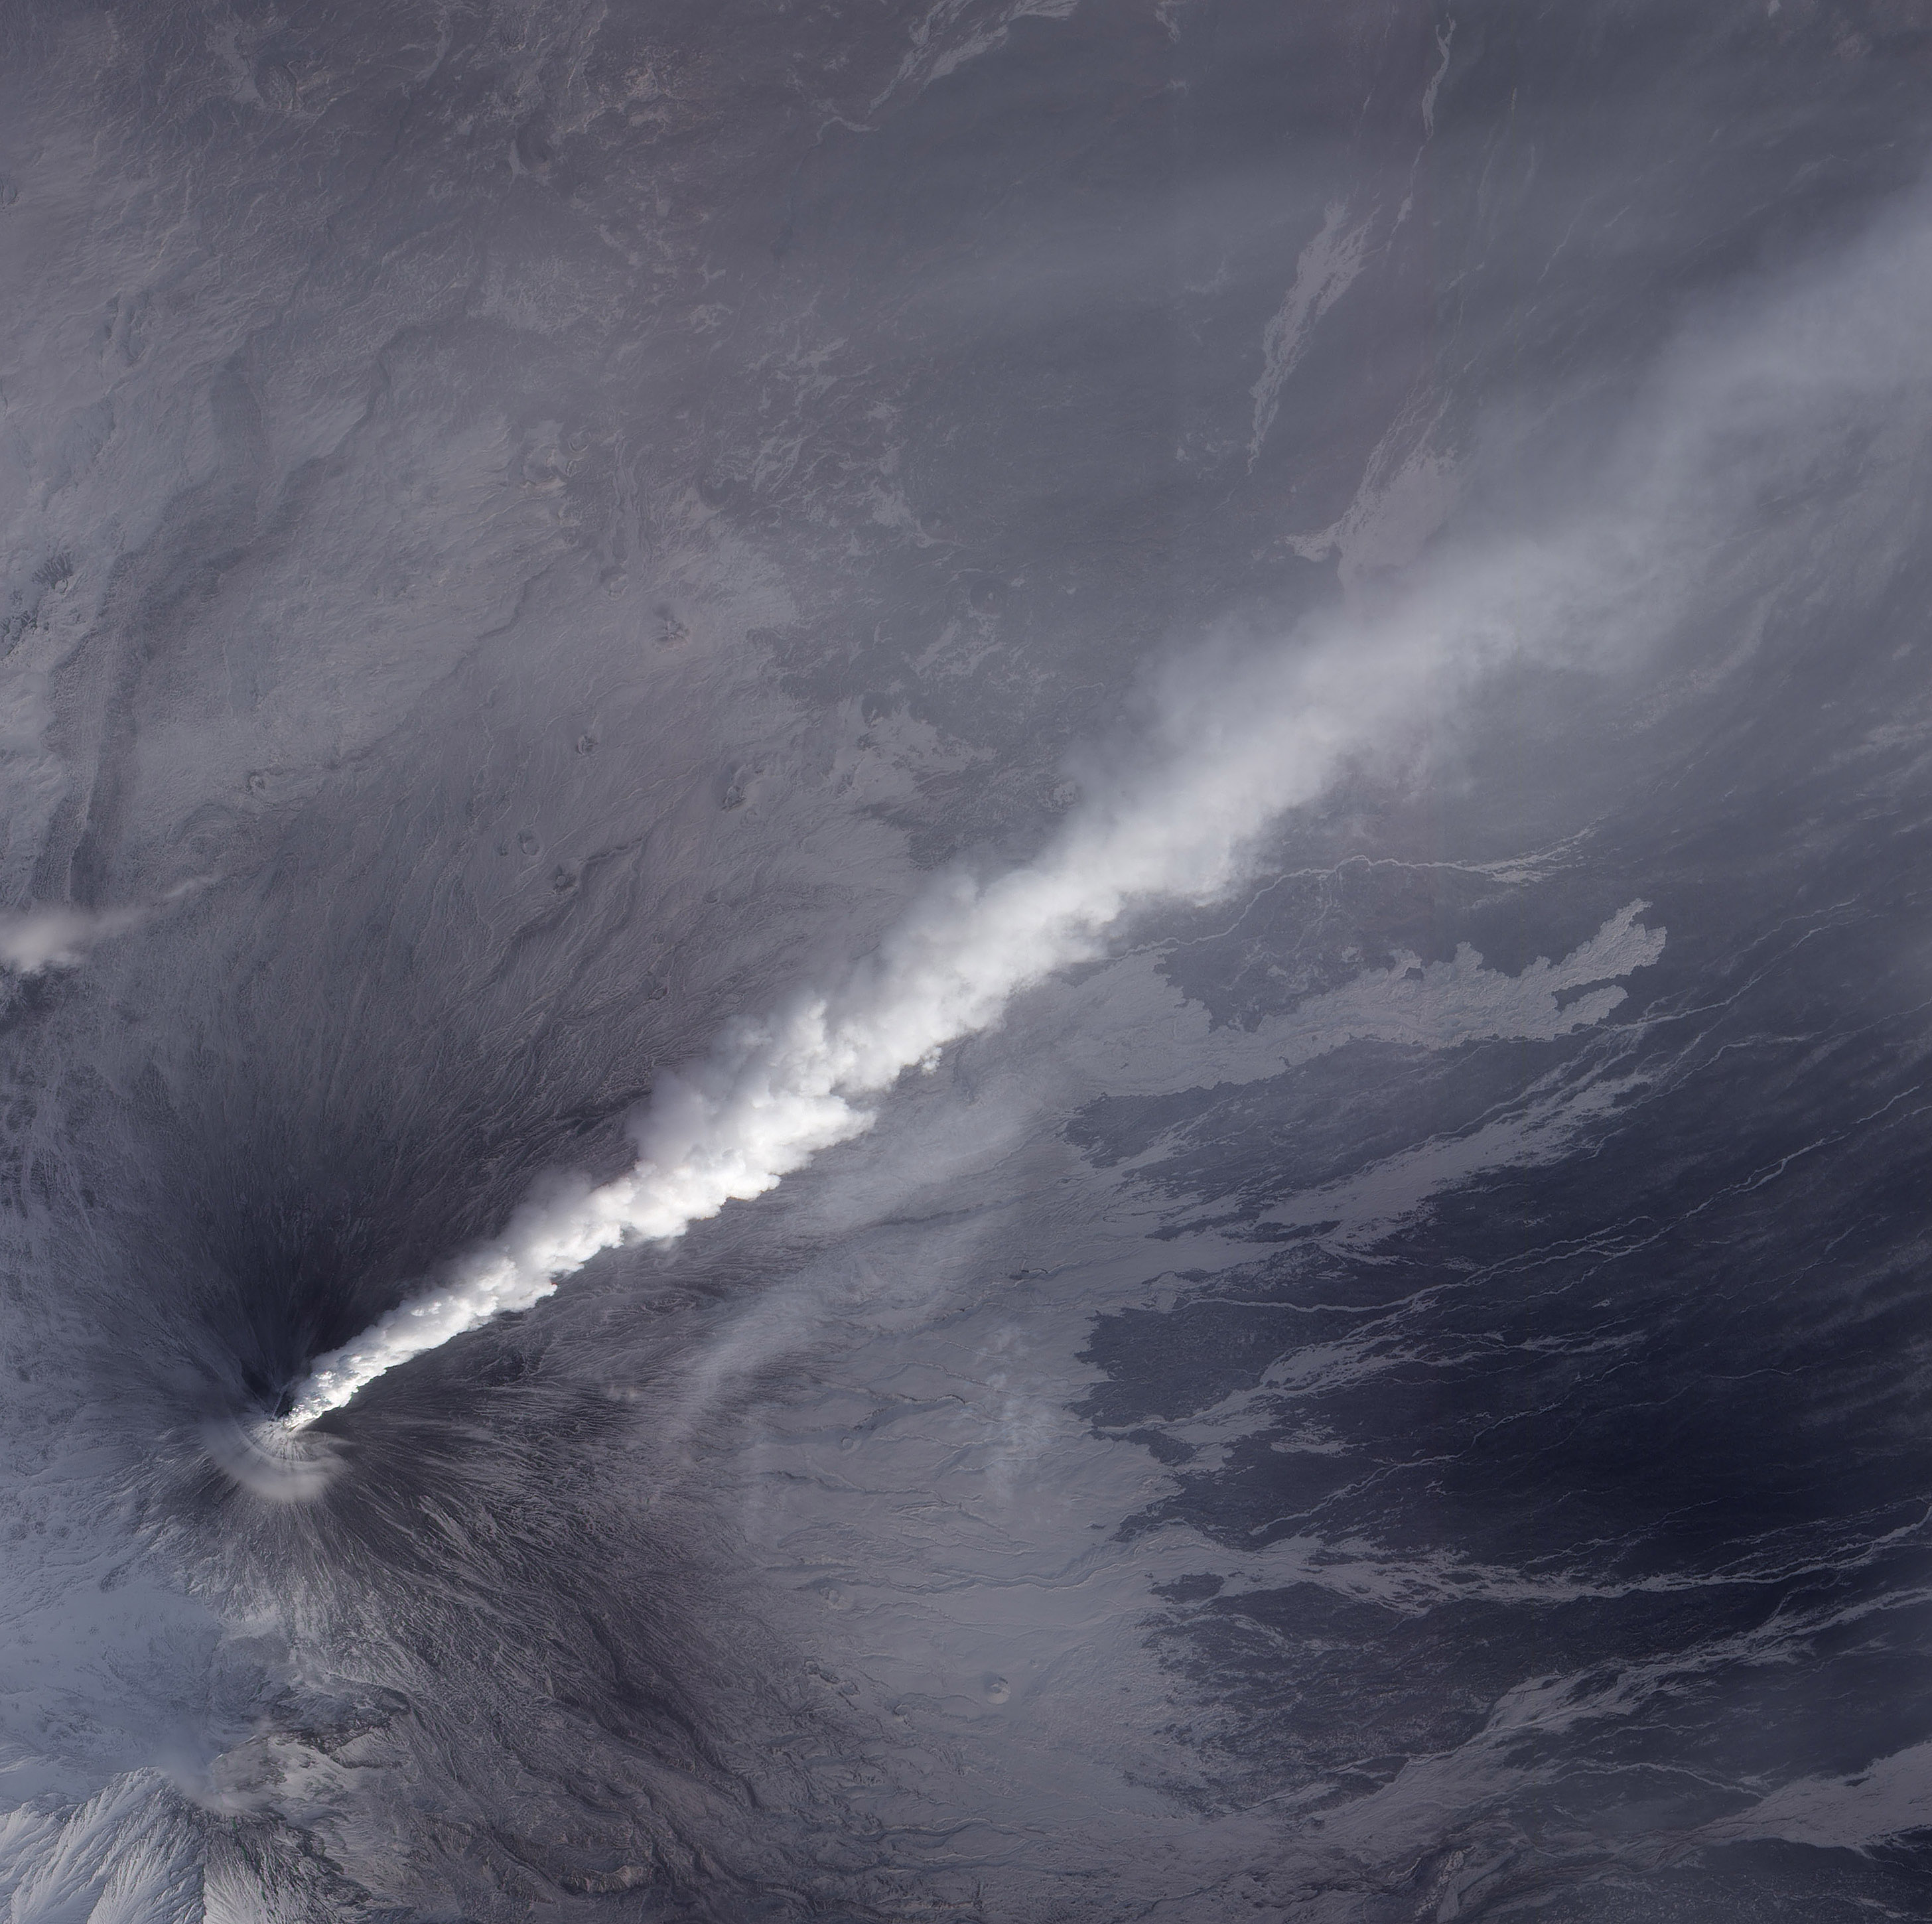

Activity at Klyuchevskaya Volcano Resumes

NASA image acquired December 4, 2010 After a respite of less than a month, Klyuchevskaya Volcano resumed erupting in late November 2010. The Global Volcanism Program reported several ash plumes that rose up to 7.9 kilometers (26,000 feet) above sea level from November 25–29. According to the Kamchatka Volcanic Eruption Response Team (KVERT) seismicity was “slightly above background levels” on November 26th and 27th, and they reported observations of strombolian activity on December 1st and 2nd. A plume of ash, steam, and other volcanic gases streamed from Klyuchevskaya on December 4, 2010, visible in this natural-color image acquired by the Advanced Land Imager (ALI) aboard the Earth Observing-1 (EO-1) satellite. In the large image, a much smaller plume is visible above neighboring Bezymianny Volcano. NASA Earth Observatory image by Jesse Allen & Robert Simmon, using ALI data from the NASA EO-1 team.

Credit: NASA Earth Observatory